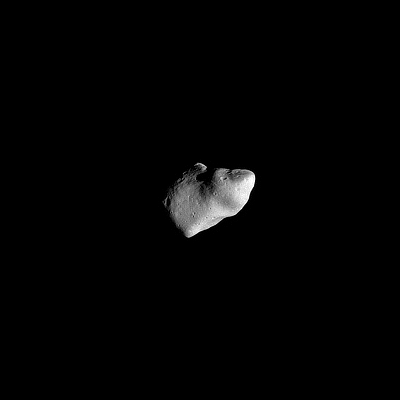

Gaspra – First Image

This first image of asteroid 951 Gaspra was taken by the Galileo spacecraft on October 29, 1991, from a distance of 16,200 kilometers (10,000 miles). The Sun is shining from the right. The illuminated part of the asteroid is about 16 by 12 kilometers (10 by 7.5 miles). The surface shows many craters; two large facets about 8 kilometers (5 miles) across appear on the limb of the asteroid at top and bottom right. The smallest craters in this view are about 300 meters (1,000 feet) across. Gaspra rotates in a counter-clockwise direction in just over 7 hours; its north pole is near the upper left corner of the lighted part of the asteroid. The Galileo project, whose primary mission is the exploration of the Jupiter system in 1995-1997, is managed for NASA’s Office of Space Science and Applications by the Jet Propulsion Laboratory.

Credit: NASA/JPL